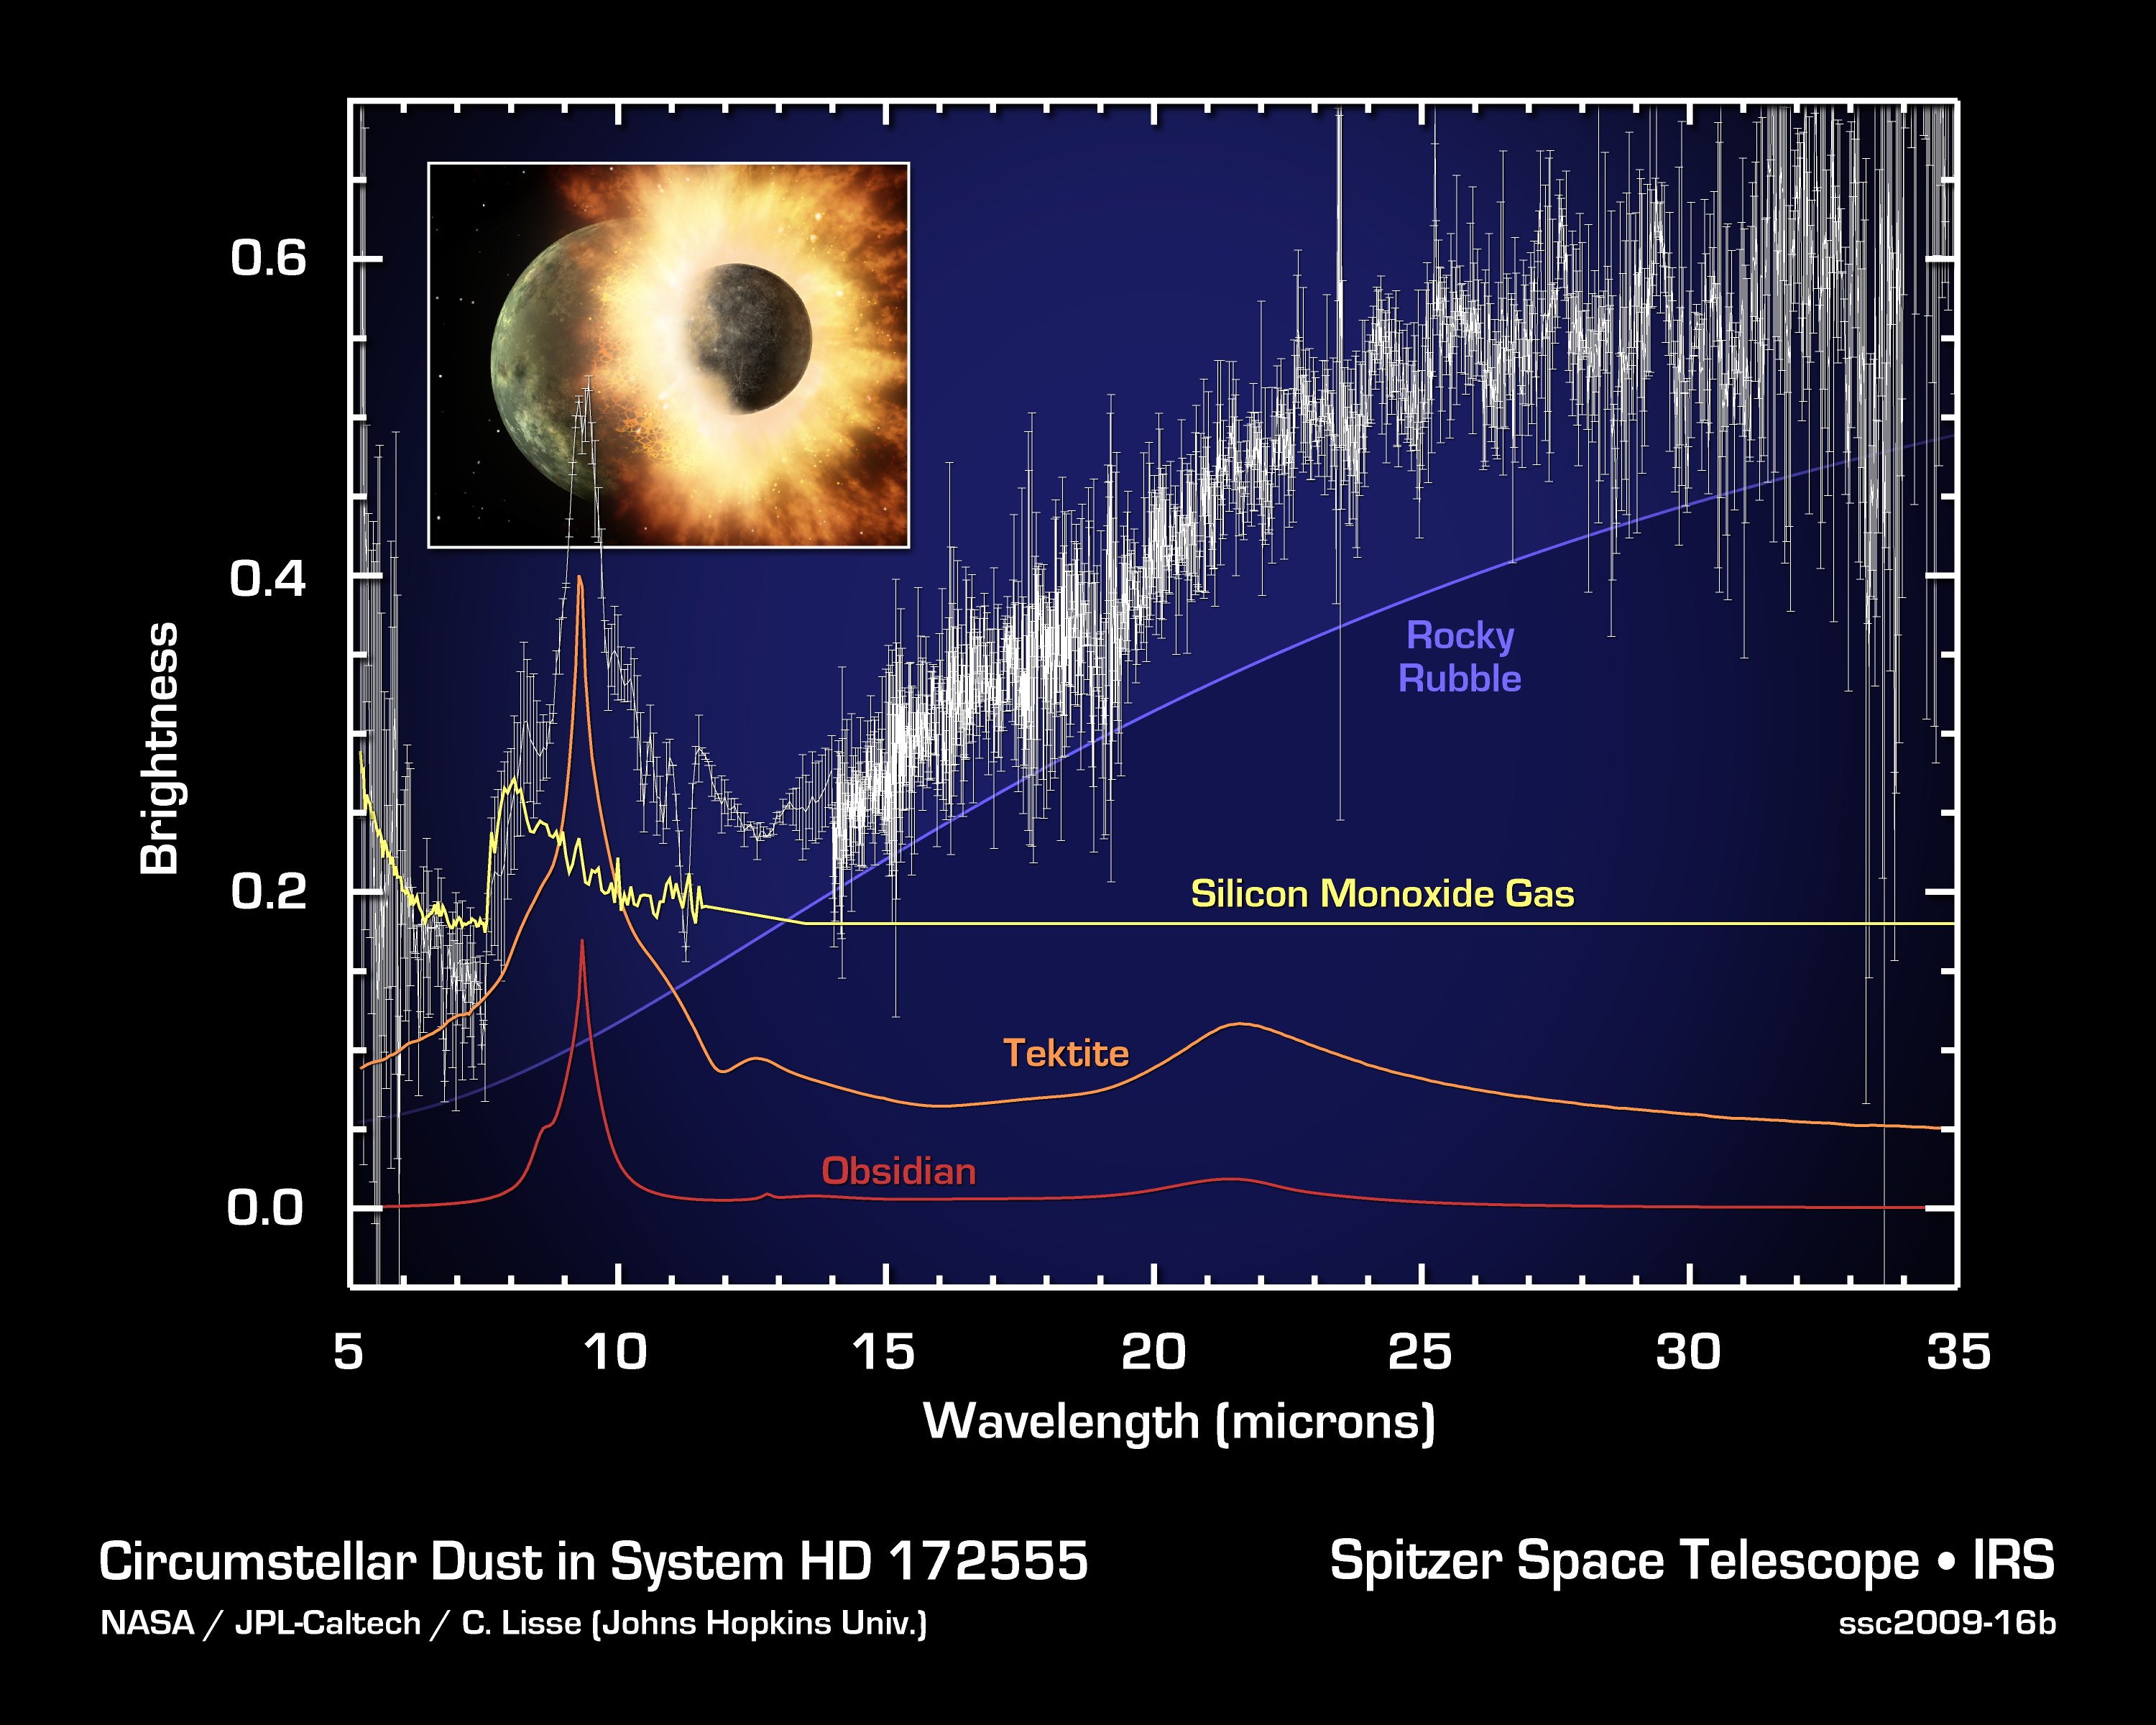

Signs of Blasted Rock

This spectrum, or plot of infrared data, from NASA's Spitzer Space telescope reveals the presence of vaporized and melted rock, along with rubble, around a young, hot star. The star, called HD 172555, is about twice the mass of the sun and about 100 light-years away. The data indicate that two bodies at least as big as our moon slammed into each other in a high-speed collision around the star. Impacts of this sort are normal part of the growth process of rocky planets like Earth.

Infrared light, or heat radiation, comes from materials around a star that are warmed by starlight. These materials re-radiate the light at characteristic wavelengths unique to the chemical composition of the material, allowing astronomers to figure out what kind of stuff is in orbit around a star, even from many light-years away.

In the case of the this spectrum, there are strong, wide peaks at 4 and 8 microns due to silicon monoxide (SiO) gas, formed when rock is heated so much it evaporates. The much larger and sharper peak centered at 9.3 microns is characteristic of amorphous glassy silica (a material similar to quartz or window glass), which is formed when rock is melted and then refrozen. When the rock is refrozen quickly it forms a substance called tektite; when is cools over minutes to hours, it becomes obsidian. The long, slow rise and plateau from 14 to 35 microns is from thick, pebble-size or larger cold rocks -- essentially rubble.

The total brightness of the spectrum indicates that the colliding bodies must have both been at least as big as our moon. The shape of the rubble feature tells us that the large pieces of rock are at about 200 Kelvin (about minus 100 degrees Fahrenheit), and about 5.8 astronomical units from the star (one astronomical unit is the distance between Earth and the sun).

Credit: NASA/JPL-Caltech/C. Lisse (Johns Hopkins Univ.)